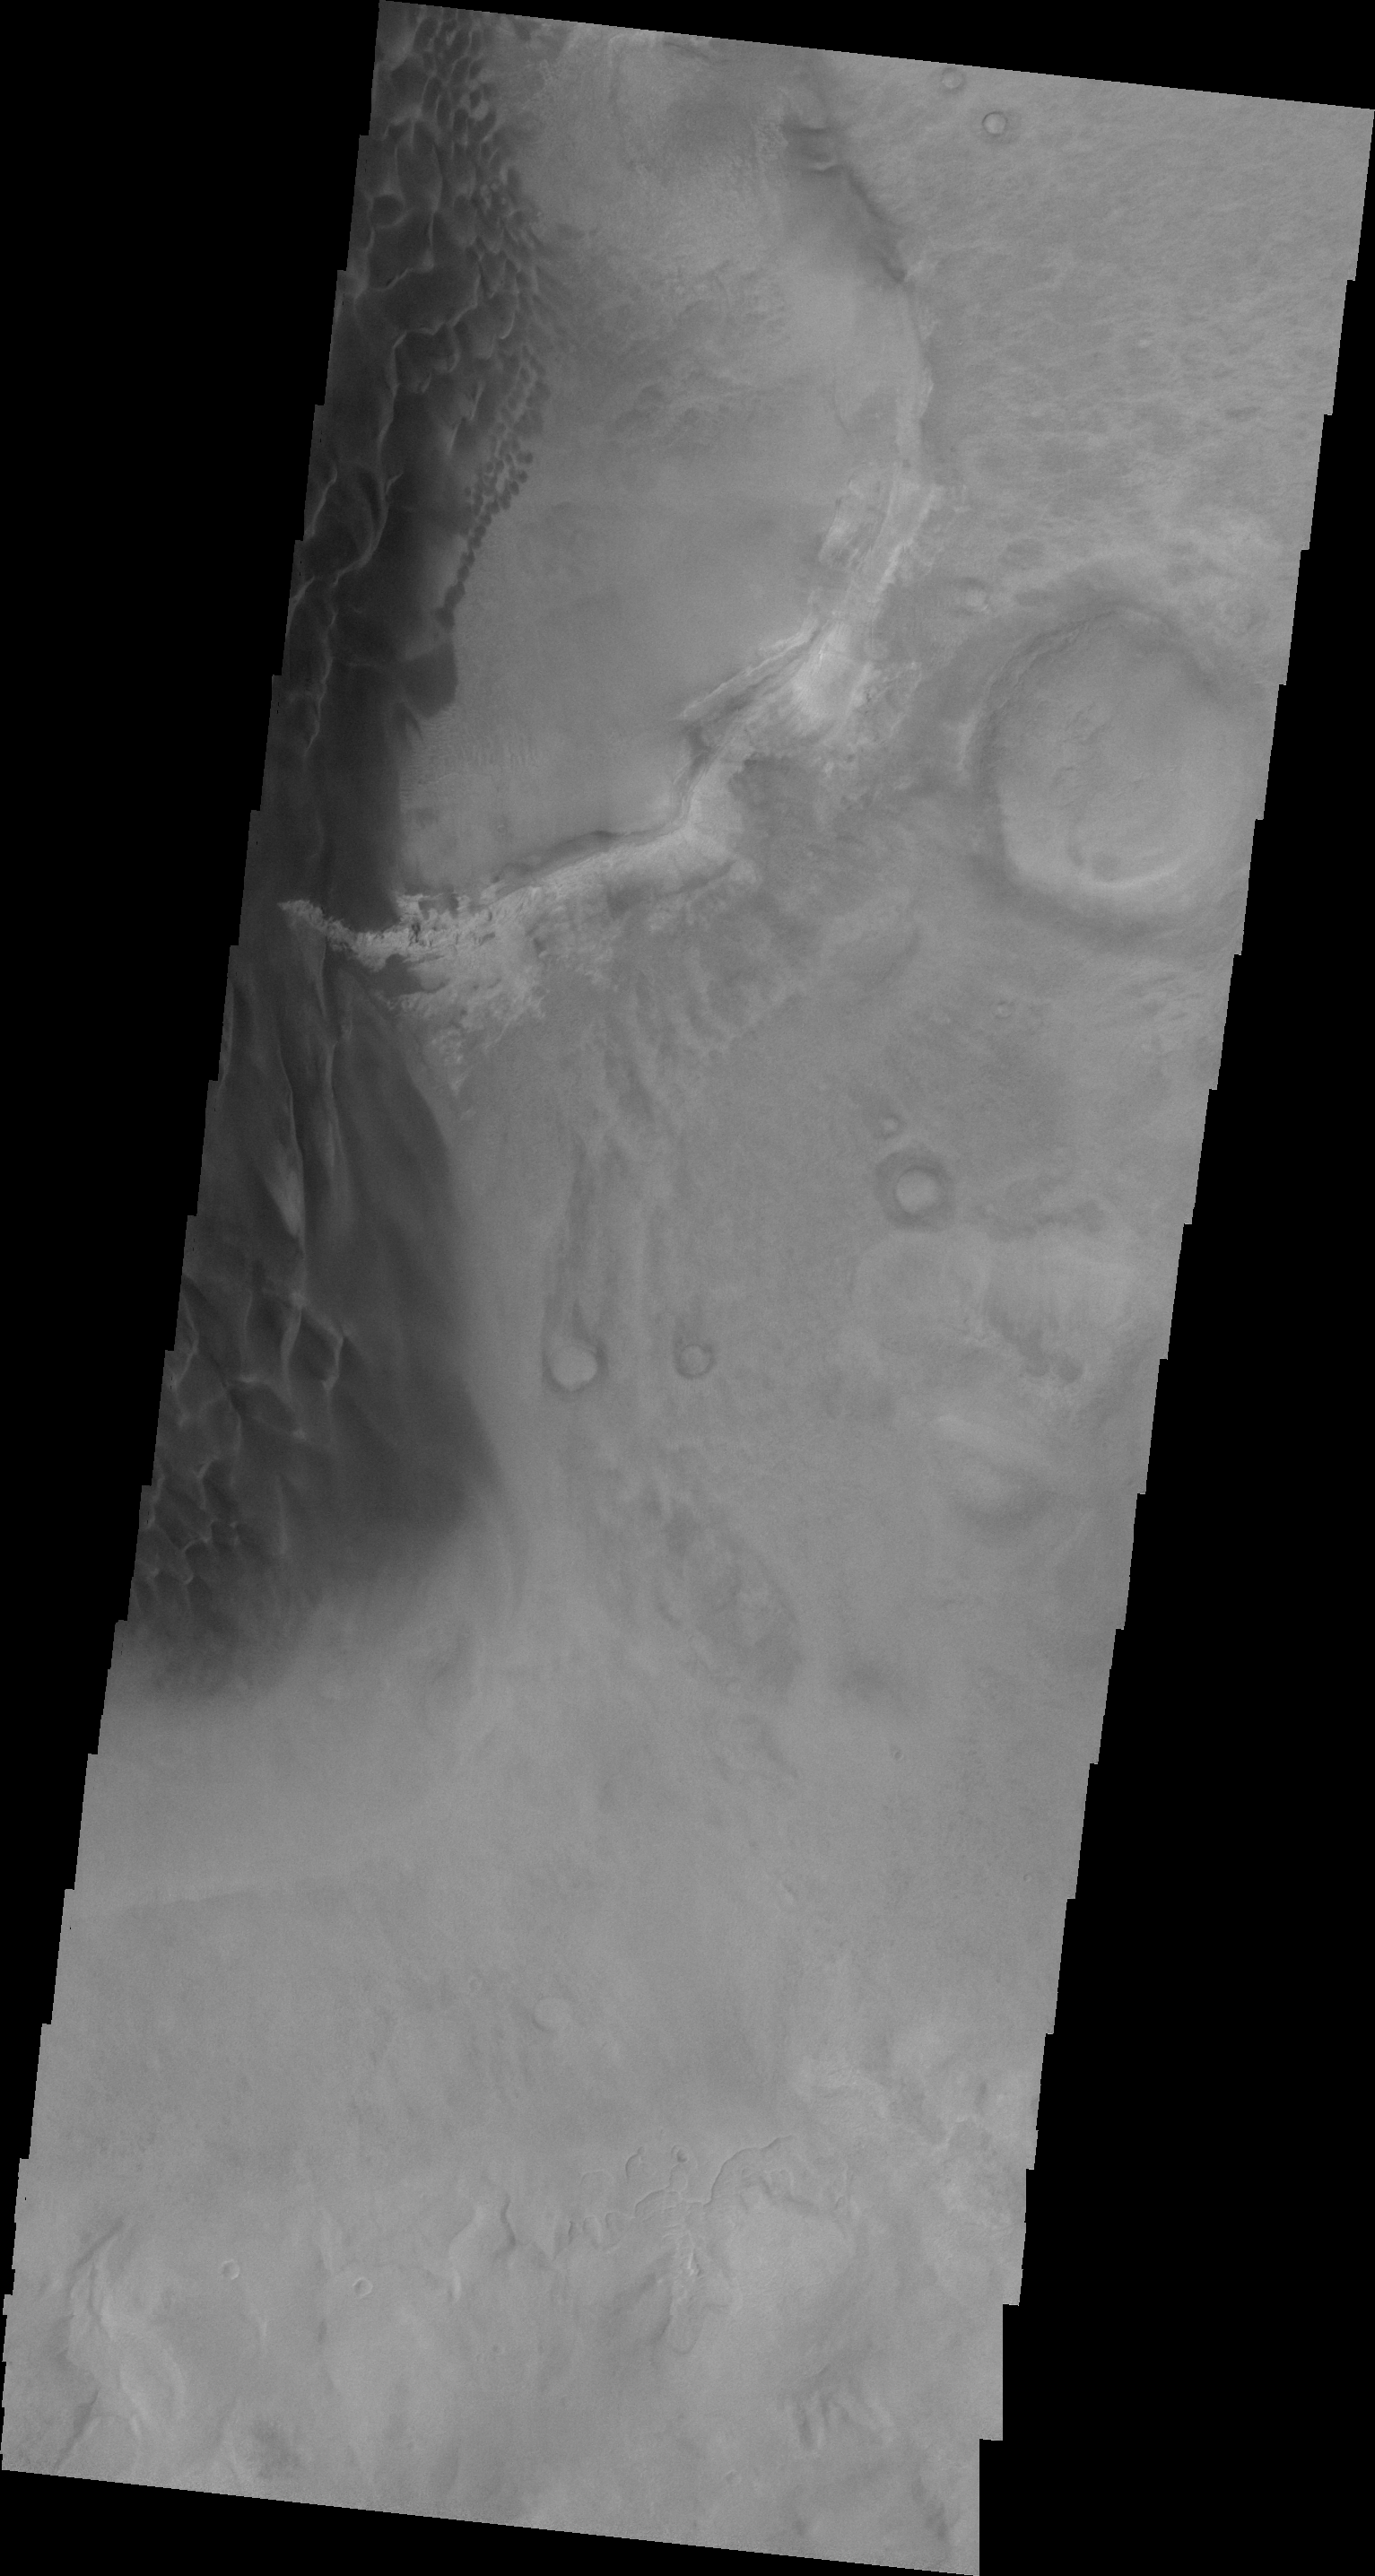

Rabe Crater

This VIS image shows the eastern margin of the sand sheet and dune field on the floor of Rabe Crater.

Image information: VIS instrument. Latitude -44.0N, Longitude 35.2E. 20 meter/pixel resolution.

Please see the THEMIS Data Citation Note for details on crediting THEMIS images.

Note: this THEMIS visual image has not been radiometrically nor geometrically calibrated for this preliminary release. An empirical correction has been performed to remove instrumental effects. A linear shift has been applied in the cross-track and down-track direction to approximate spacecraft and planetary motion. Fully calibrated and geometrically projected images will be released through the Planetary Data System in accordance with Project policies at a later time.

NASA’s Jet Propulsion Laboratory manages the 2001 Mars Odyssey mission for NASA’s Office of Space Science, Washington, D.C. The Thermal Emission Imaging System (THEMIS) was developed by Arizona State University, Tempe, in collaboration with Raytheon Santa Barbara Remote Sensing. The THEMIS investigation is led by Dr. Philip Christensen at Arizona State University. Lockheed Martin Astronautics, Denver, is the prime contractor for the Odyssey project, and developed and built the orbiter. Mission operations are conducted jointly from Lockheed Martin and from JPL, a division of the California Institute of Technology in Pasadena.

Credit: NASA/JPL/ASU